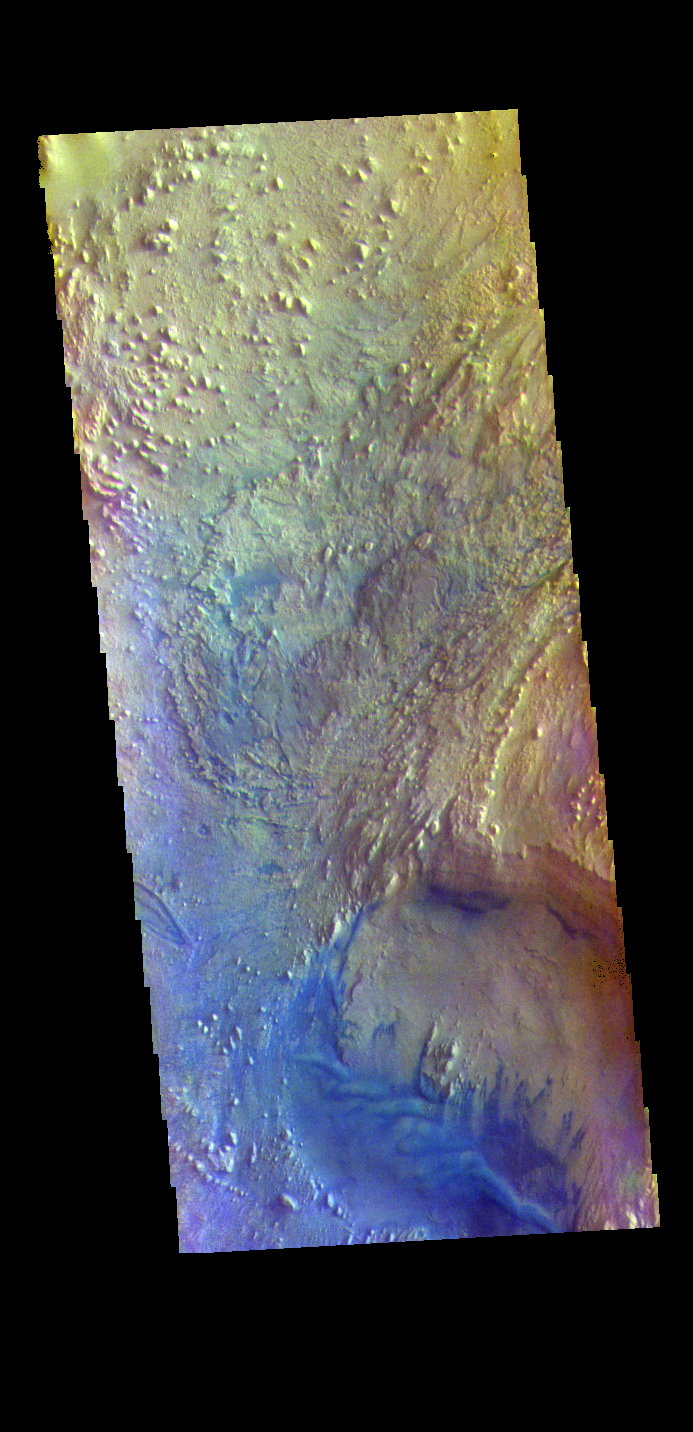

Firsoff Crater – False Color

The THEMIS VIS camera contains 5 filters. The data from different filters can be combined in multiple ways to create a false color image. These false color images may reveal subtle variations of the surface not easily identified in a single band image. Today’s false color image shows part of the floor of Firsoff Crater. Located in southern Arabia Terra, Firsoff Crater, and the neighboring Crommelin Crater, have large layered deposits on the crater floor. The circular feature at the bottom of the image is a smaller crater within Firsoff Crater. The layering of the interior deposit can be seen in the northern side of this smaller crater. Wind action has modified the large deposit. In this color combination dark blue typically indicates basaltic sand. Firsoff Crater is 90 km (56 miles) in diameter.

The THEMIS VIS camera is capable of capturing color images of the Martian surface using five different color filters. In this mode of operation, the spatial resolution and coverage of the image must be reduced to accommodate the additional data volume produced from using multiple filters. To make a color image, three of the five filter images (each in grayscale) are selected. Each is contrast enhanced and then converted to a red, green, or blue intensity image. These three images are then combined to produce a full color, single image. Because the THEMIS color filters don’t span the full range of colors seen by the human eye, a color THEMIS image does not represent true color. Also, because each single-filter image is contrast enhanced before inclusion in the three-color image, the apparent color variation of the scene is exaggerated. Nevertheless, the color variation that does appear is representative of some change in color, however subtle, in the actual scene. Note that the long edges of THEMIS color images typically contain color artifacts that do not represent surface variation.

Credit: NASA/JPL-Caltech/ASU